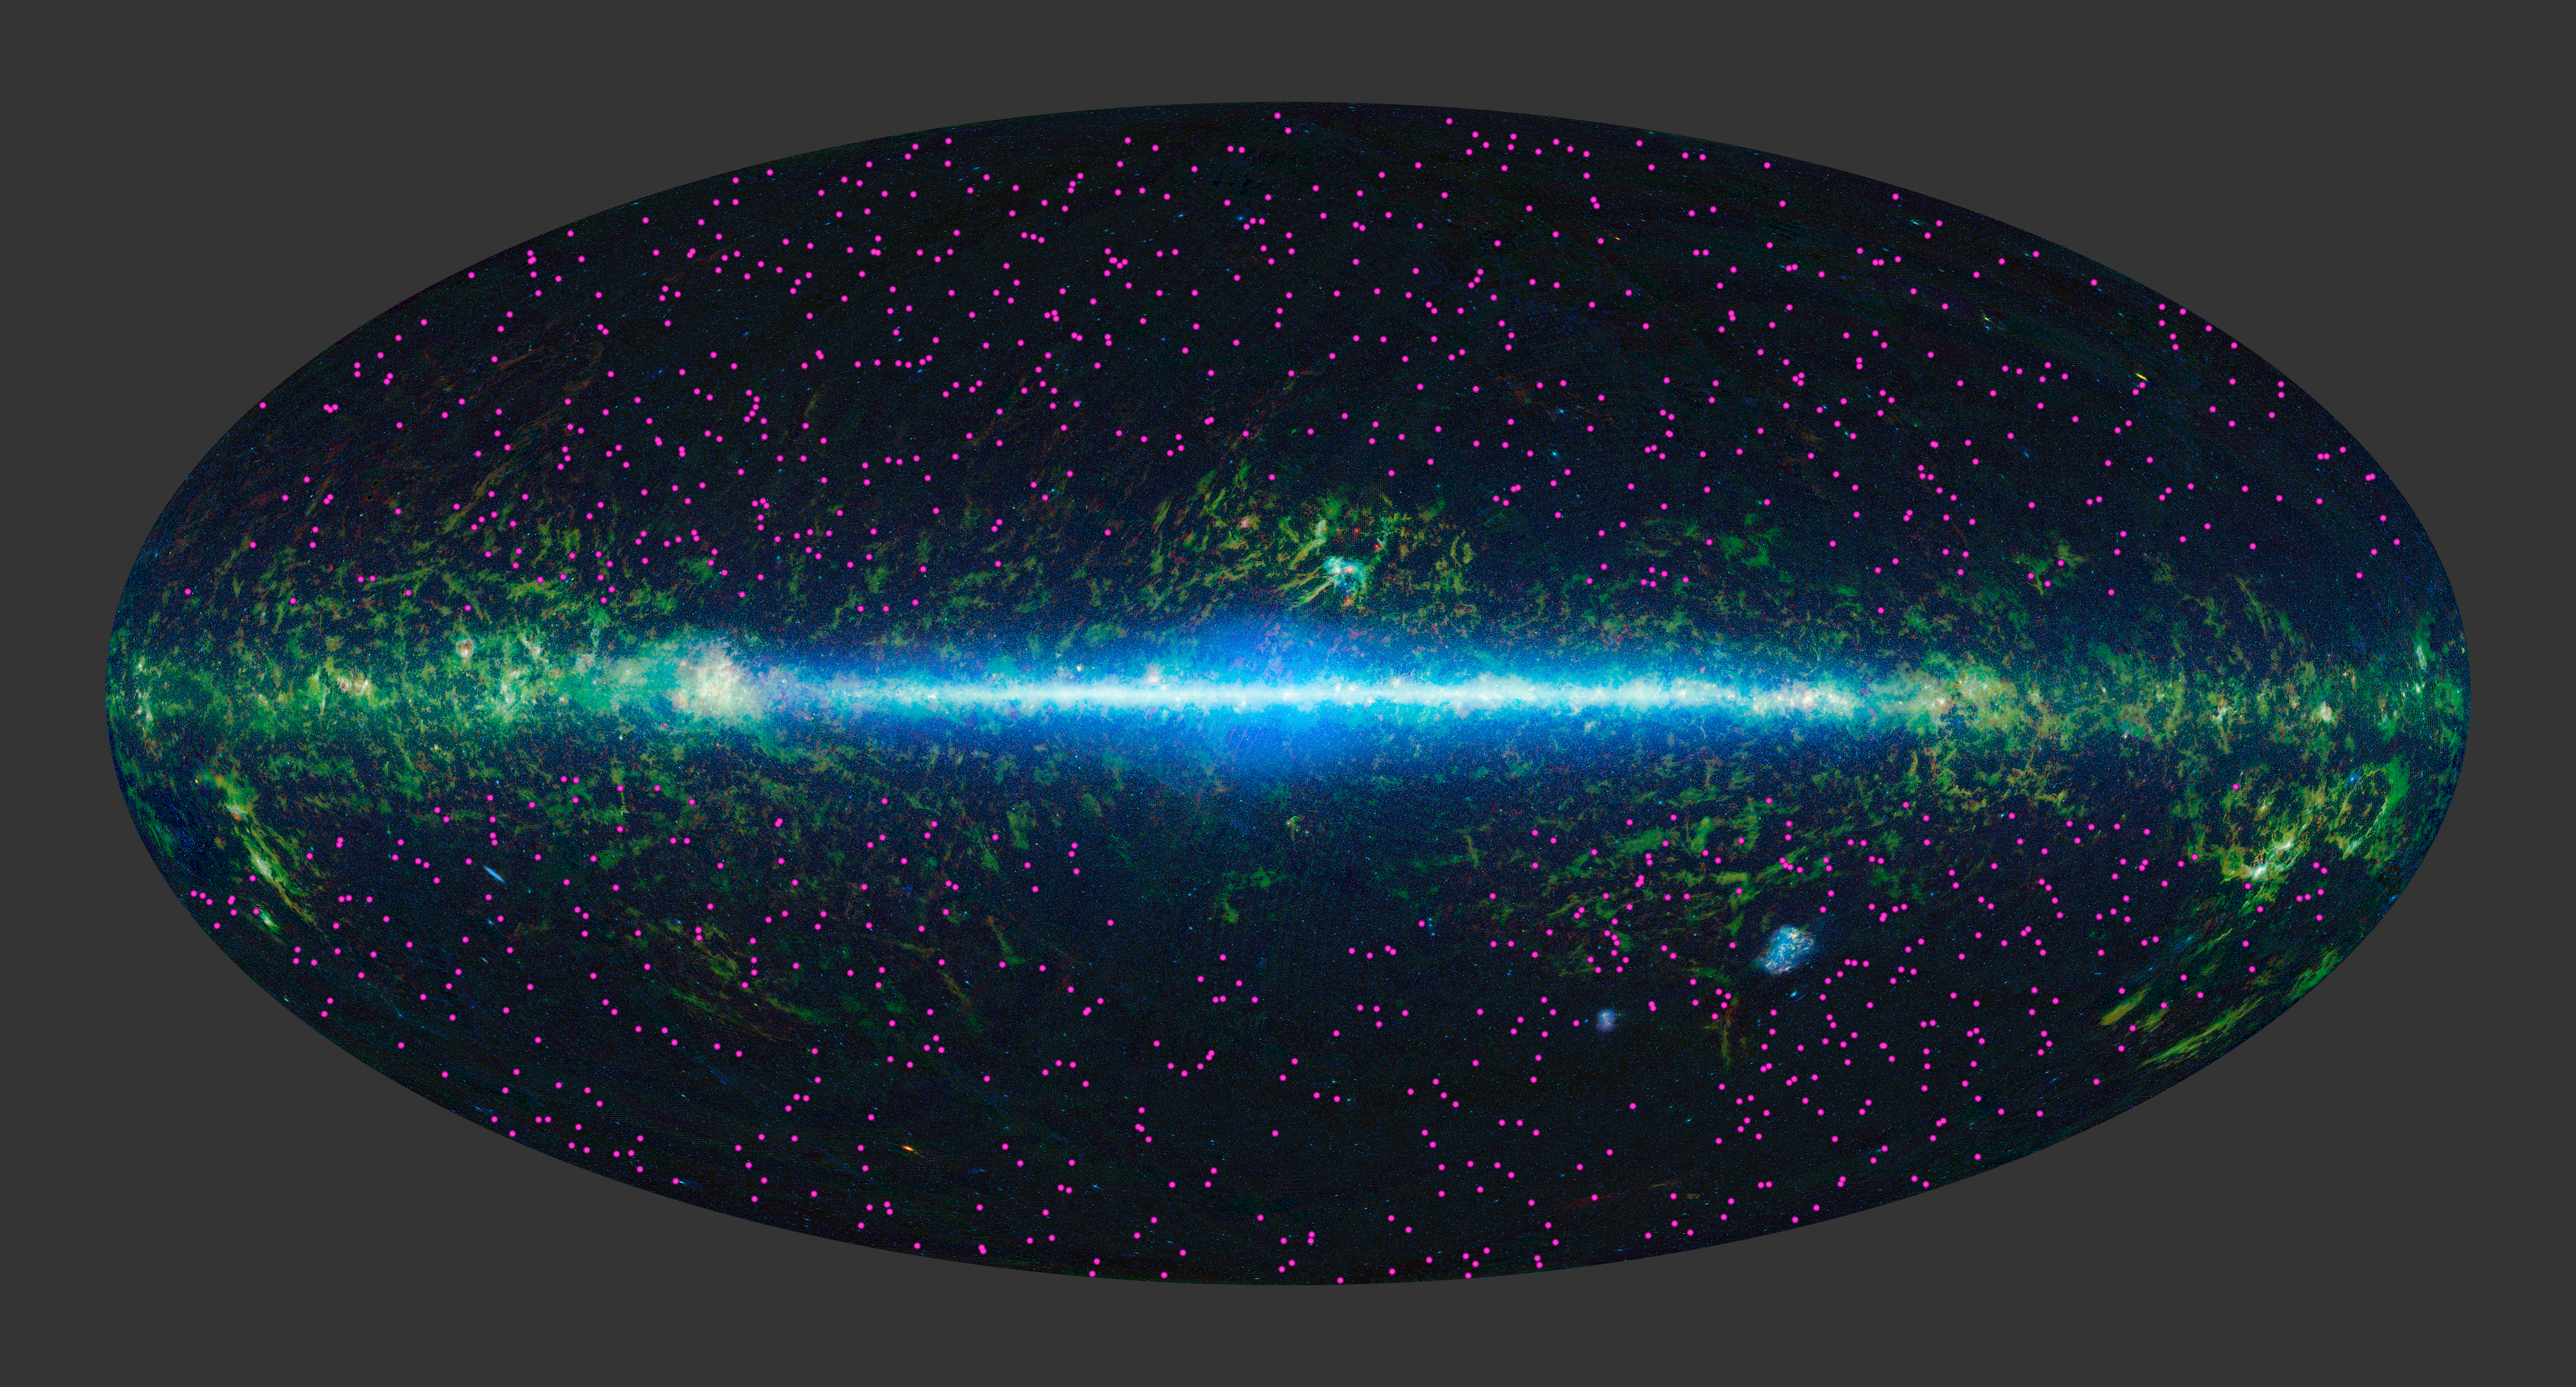

Galaxies Burn Bright Like High-Wattage ‘Light Bulbs’

NASA’s Wide-field Infrared Survey Explorer (WISE) has identified about 1,000 extremely obscured objects over the sky, as marked by the magenta symbols. These hot dust-obscured galaxies, or “hot DOGs,” are turning out to be among the most luminous, or intrinsically bright objects known, in some cases putting out over 1,000 times more energy than our Milky Way galaxy.

NASA’s Jet Propulsion Laboratory, Pasadena, Calif., manages, and operated WISE for NASA’s Science Mission Directorate. The spacecraft was put into hibernation mode after it scanned the entire sky twice, completing its main objectives. Edward Wright is the principal investigator and is at UCLA. The mission was selected competitively under NASA’s Explorers Program managed by the agency’s Goddard Space Flight Center in Greenbelt, Md. The science instrument was built by the Space Dynamics Laboratory in Logan, Utah. The spacecraft was built by Ball Aerospace & Technologies Corp. in Boulder, Colo. Science operations and data processing take place at the Infrared Processing and Analysis Center at the California Institute of Technology in Pasadena. Caltech manages JPL for NASA.

Credit: NASA/JPL-Caltech/UCLA